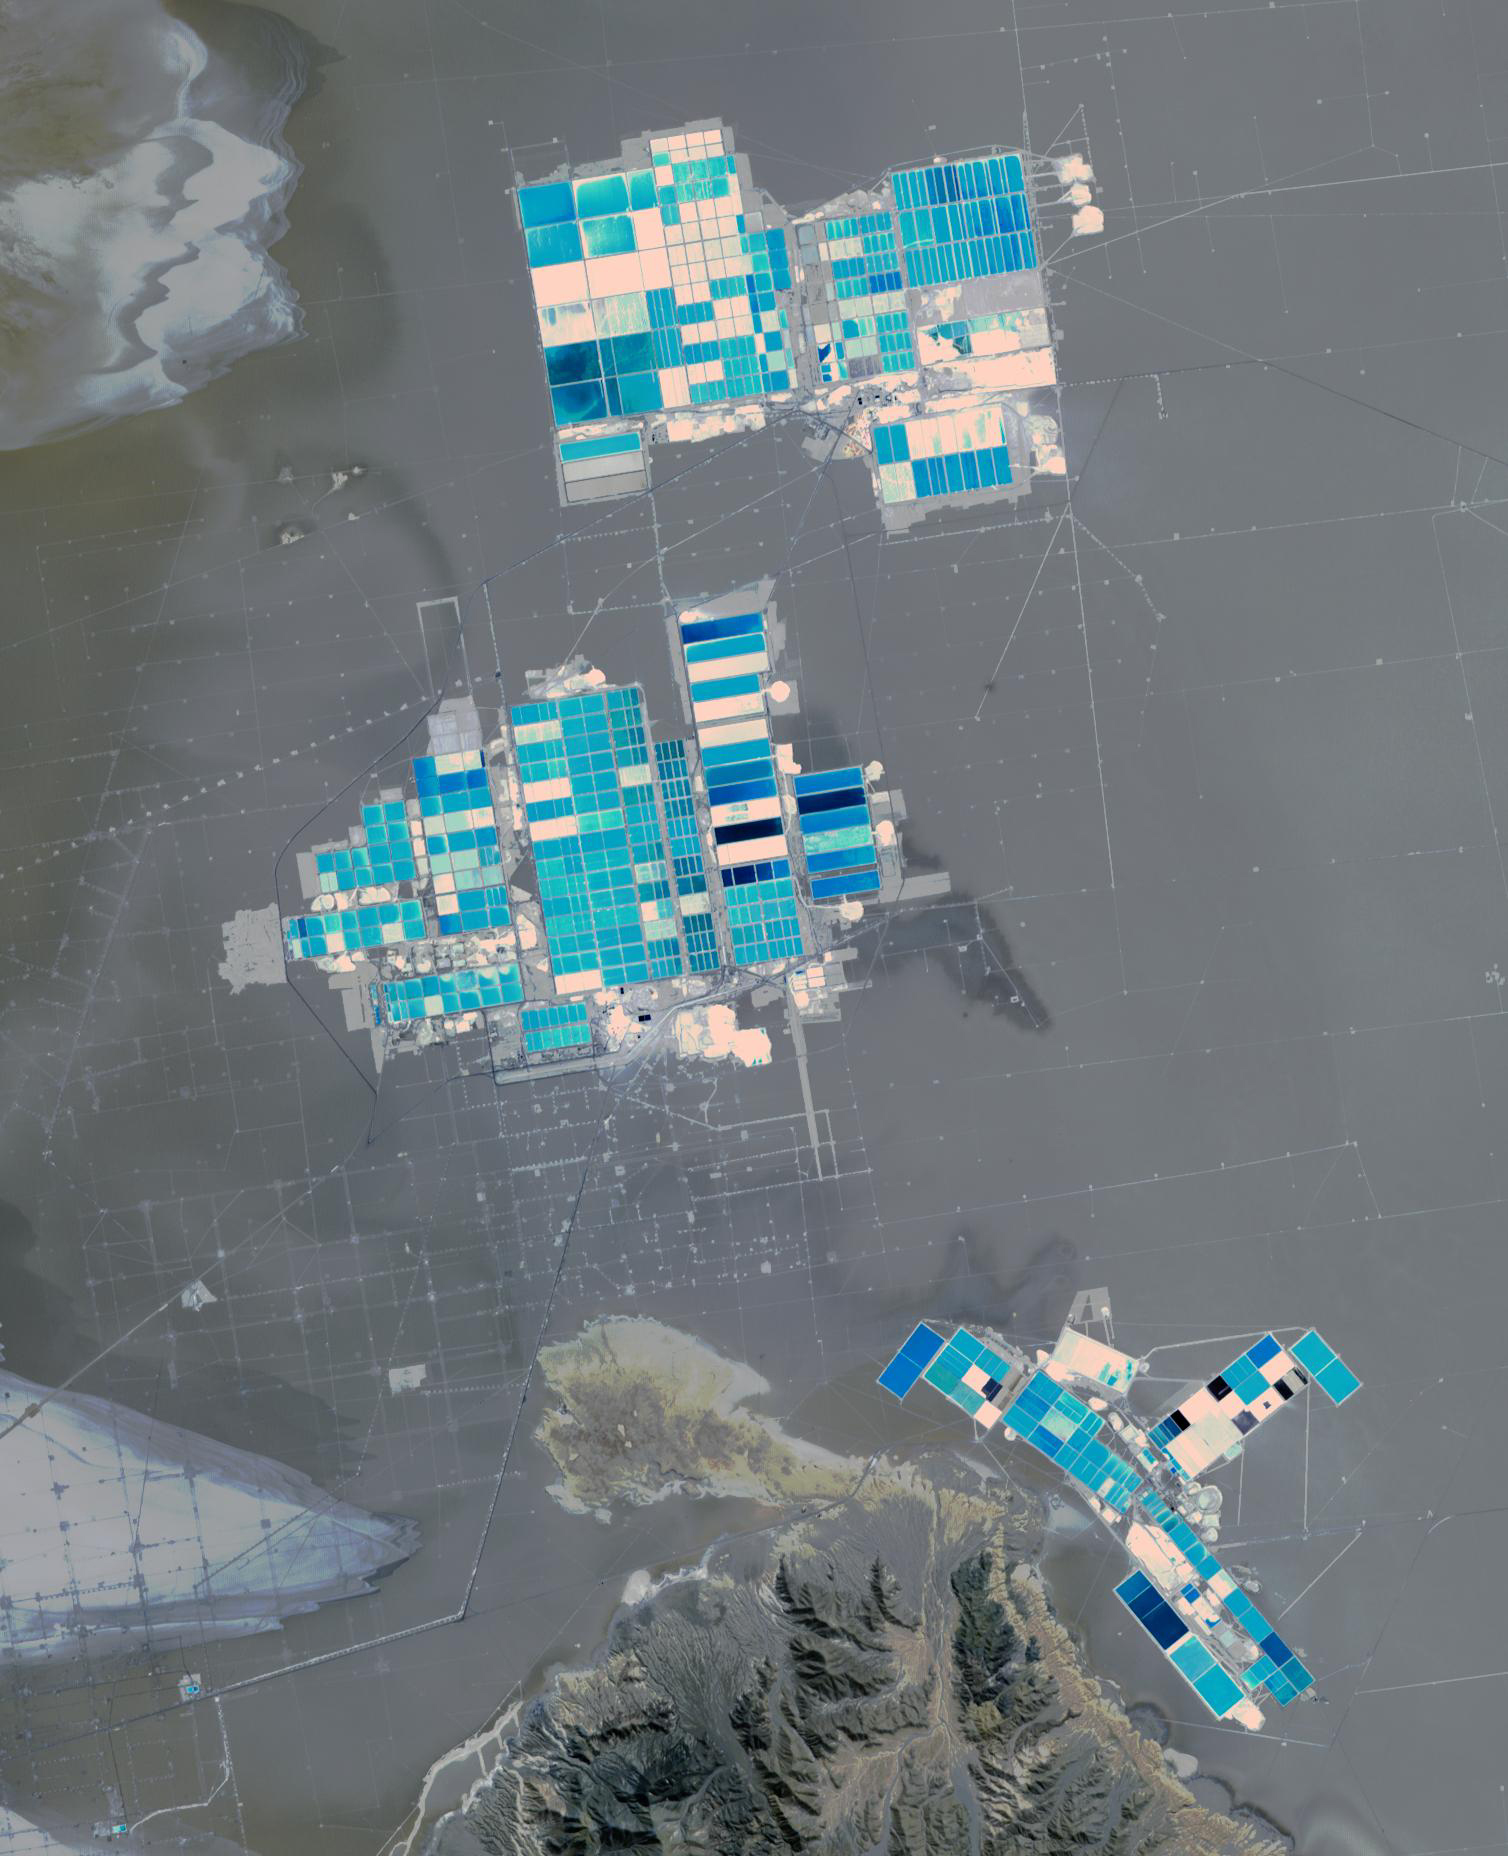

Salar de Atacama, Chile

Salar de Atacama (Atacama salt flats) in Chile’s Atacama Desert receives 2 mm rain per year. Its attraction are the brines 40 m below ground. They are pumped to the surface into large evaporation pans. After the water has vanished, a yellowish greasy solution is left behind that contains lithium. In fact, Salar de Atacama produces 27% of the world’s annual supply. Mining lithium here is less expensive to produce than from neighboring Salar de Uyuni, which is estimated to have half of the lithium reserves in the world. The image was acquired August 21, 2017, covers an area of 22.5 by 27.8 km, and is located at 23.5 degrees south, 68.3 degrees west.

With its 14 spectral bands from the visible to the thermal infrared wavelength region and its high spatial resolution of about 50 to 300 feet (15 to 90 meters), ASTER images Earth to map and monitor the changing surface of our planet. ASTER is one of five Earth-observing instruments launched Dec. 18, 1999, on Terra. The instrument was built by Japan’s Ministry of Economy, Trade and Industry. A joint U.S./Japan science team is responsible for validation and calibration of the instrument and data products.

The broad spectral coverage and high spectral resolution of ASTER provides scientists in numerous disciplines with critical information for surface mapping and monitoring of dynamic conditions and temporal change. Example applications are monitoring glacial advances and retreats; monitoring potentially active volcanoes; identifying crop stress; determining cloud morphology and physical properties; wetlands evaluation; thermal pollution monitoring; coral reef degradation; surface temperature mapping of soils and geology; and measuring surface heat balance.

The U.S. science team is located at NASA’s Jet Propulsion Laboratory in Pasadena, Calif. The Terra mission is part of NASA’s Science Mission Directorate, Washington.

Credit: NASA/METI/AIST/Japan Space Systems, and U.S./Japan ASTER Science Team